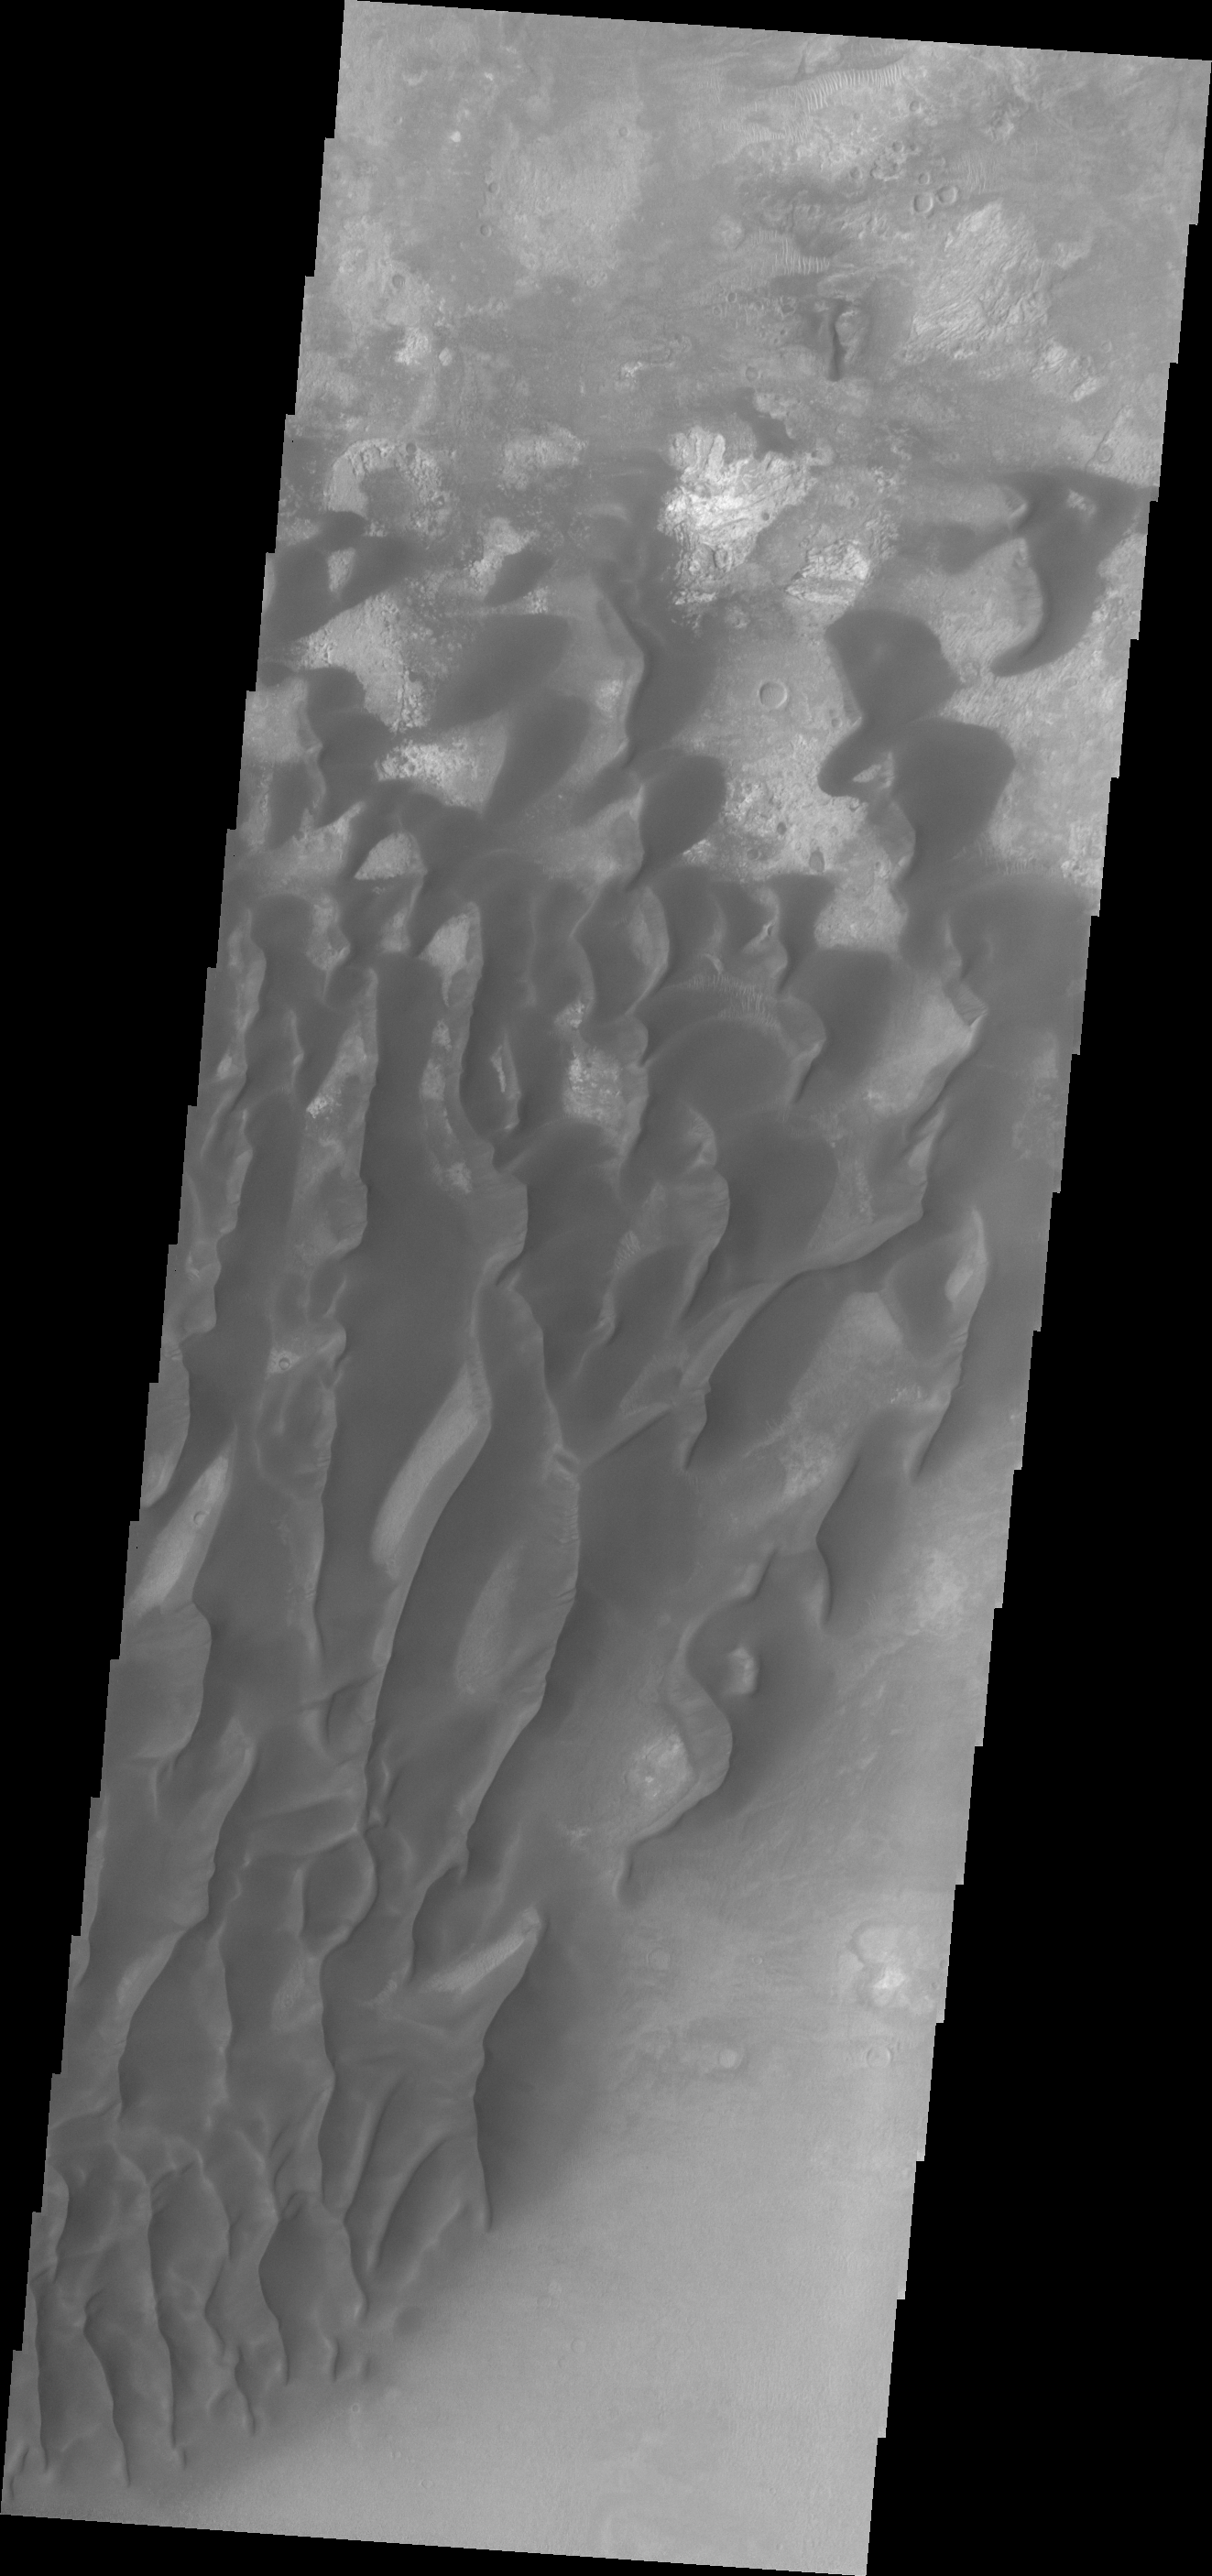

Kaiser Crater Dunes

This VIS image shows a portion of the dunes located in the floor of Kaiser Crater.

Credit: NASA/JPL/ASU